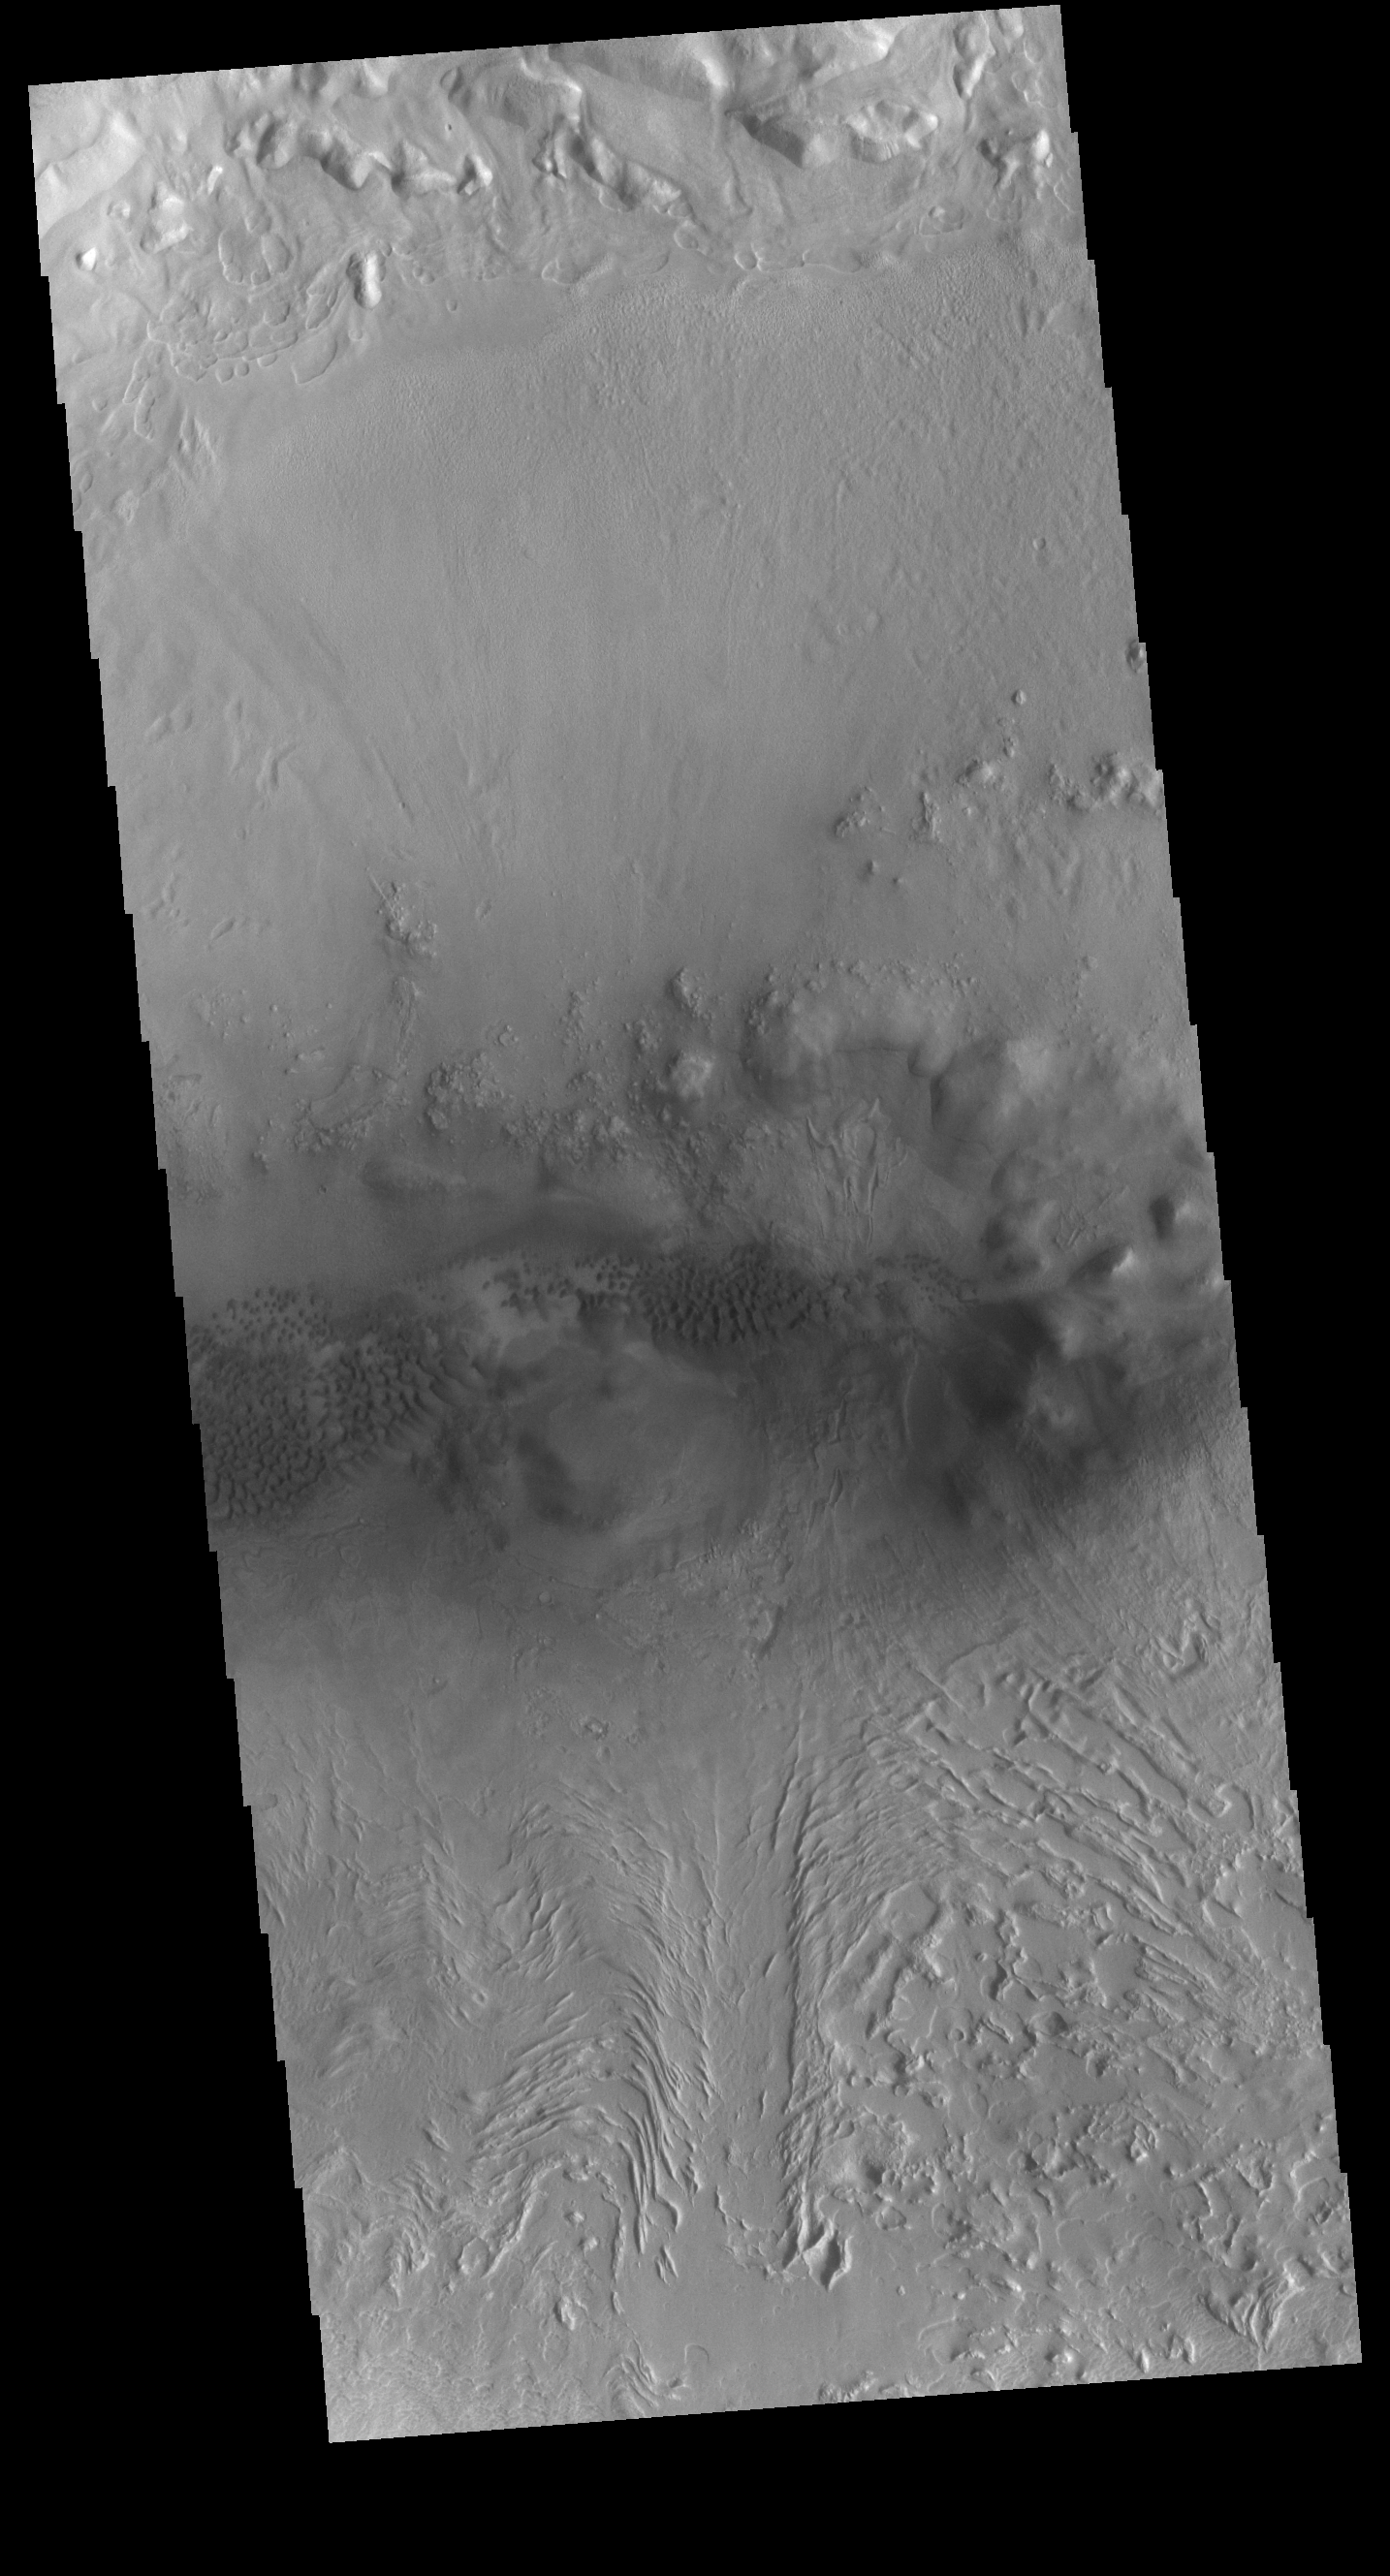

Terra Sabaea Crater

This VIS image is located on the floor of an unnamed crater between Terra Sabaea and Utopia Planitia. The center of the image contains several regions of sand dunes. The dunes occupy the lowest elevation of the crater. Towards the bottom of the image is an unusual texture, most likely created by movement of a volatile rich material down towards the center of the crater. This may have formed in a glacial type material, rich in ice.

Credit: NASA/JPL-Caltech/ASU